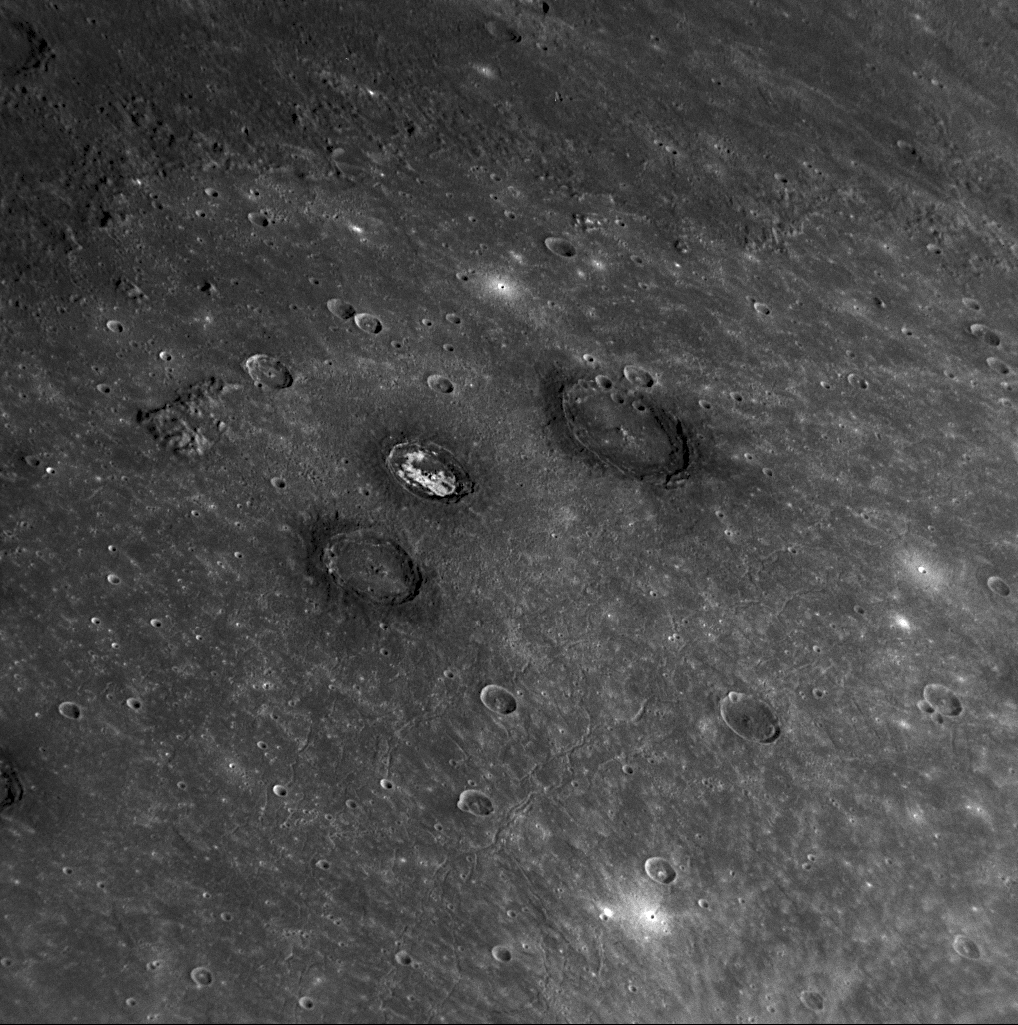

A Trio of Craters: Munch, Sander, and Poe

for larger version

Sander, Munch, and Poe are a trio of impact craters within the Caloris impact basin (PIA10359). Munch and Poe were recently named (PIA11762), while Sander received its name in the first set of feature names (PIA10611) after MESSENGER’s first Mercury flyby. Munch is named for Edvard Munch (1863-1944), the Norwegian artist and painter of The Scream. The crater Poe takes its name from Edgar Allan Poe, the 19th century American writer and poet. Sander is named for the German photographer August Sander (1876-1964). Sander crater exhibits very bright material within its crater rim, while Munch and Poe each are surrounded by dark material. The presence of both bright and dark materials suggest that there is a diversity of rock types on and below Mercury’s surface, with different mineralogical compositions from those of the volcanic plains that comprise the majority of the floor of Caloris basin. The three craters are located in the far northern part of the Caloris basin. The basin rim (PIA10942), indicated by yellow arrows, can be seen in the upper left and extending across the top of this image, and many fractures within Caloris basin (PIA10606) are visible in the lower portion of this image.

Date Acquired: January 14, 2008
Image Mission Elapsed Time (MET): 108828587
Instrument: Narrow Angle Camera (NAC) of the Mercury Dual Imaging System (MDIS)
Resolution: 520 meters/pixel (0.32 miles/pixel)
Scale: This image is about 550 kilometers (340 miles) across
Spacecraft Altitude: 20,400 kilometers (12,400 miles)

These images are from MESSENGER, a NASA Discovery mission to conduct the first orbital study of the innermost planet, Mercury. For information regarding the use of images, see the MESSENGER image use policy.

Credit: NASA/Johns Hopkins University Applied Physics Laboratory/Carnegie Institution of Washington